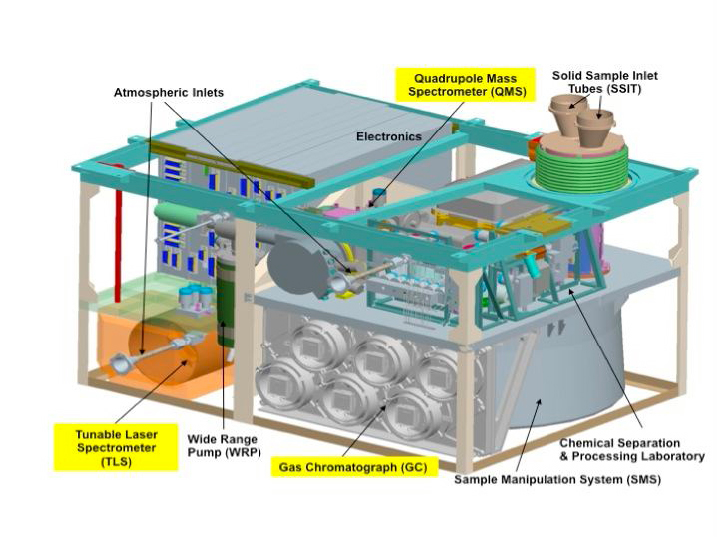

Schematic of Sample Analysis at Mars (SAM) Instrument

Unannotated Schematic

The Sample Analysis at Mars (SAM) instrument, largest of the 10 science instruments for NASA’s Mars Science Laboratory mission, will examine samples of Martian rocks, soil and atmosphere for information about chemicals that are important to life and other chemical indicators about past and present environments.

NASA’s Goddard Space Flight Center, Greenbelt, Md., built SAM. The instrument actually includes three different laboratory instruments for analyzing chemistry, plus mechanisms for handling and processing samples. SAM will examine gases from the Martian atmosphere, as well as gases that ovens and solvents pull from powdered rock and soil samples.

This schematic illustration shows major components of the microwave-oven-size instrument, which was installed into the mission’s rover, Curiosity, in January 2011.

The quadrupole mass spectrometer identifies gases by the molecular weight and electrical charge of their ionized states. It will check for several elements important for life as we know it, including carbon, nitrogen, sulfur and oxygen contained in volatile molecules.

The tunable laser spectrometer uses absorption of light at specific wavelengths to measure concentrations of selected chemicals, such as methane, carbon dioxide and water vapor. It also identifies the proportions of different isotopes in those gases. Isotopes are variants of the same element with different atomic weights, and their ratios can provide clues about the planet’s history.

The gas chromotograph separates different gases from a mixture to aid identification. It has its own detector but also feeds the separated fractions to the quadrupole mass spectrometer and the tunable laser spectrometer for more detailed analysis.

The solid sample inlet tubes are where the rover’s robotic arm will deliver powdered samples that the rover drills from rocks or scoops from soil. The inlet is a highly polished funnel that vibrates to get all of the sample material down into a cup at the bottom of the tube.

The sample manipulation system has a wheel of small cups for moving the powdered samples to the next steps in analysis. Fifty-nine of the system’s 74 cups are quartz cups that can be heated to very high temperature for pulling gases from the powder. Six others are calibration materials. The other nine are for samples treated with a combination of solvents and lower heating rather than high heat.

The chemical separation and processing laboratory includes valves, pumps, carrier-gas reservoirs and regulators, pressure monitors, chemical scrubbers, and two ovens that can heat samples to about 1,000 degrees Celsius (1,800 degrees Fahrenheit).

The atmospheric inlets admit gases from the Martian atmosphere for analysis.

The wide range pump, about 4 centimeters (1.6 inches) across, spins at up to 100,000 revolutions per minute for moving gases out of the system between analyses of different samples.

NASA will launch Curiosity from Florida between Nov. 25 and Dec. 18, 2011, together with other parts of the Mars Science Laboratory spacecraft for delivering the rover to the surface of Mars in August, 2012. During a prime mission lasting one Mars year (two Earth years), researchers will use the rover in one of the most intriguing areas of Mars to investigate whether conditions there have been favorable for microbial life and favorable for preserving evidence about whether life has existed.

NASA’s Jet Propulsion Laboratory, a division of the California Institute of Technology in Pasadena, manages the Mars Science Laboratory mission for the NASA Science Mission Directorate, Washington.

Credit: NASA